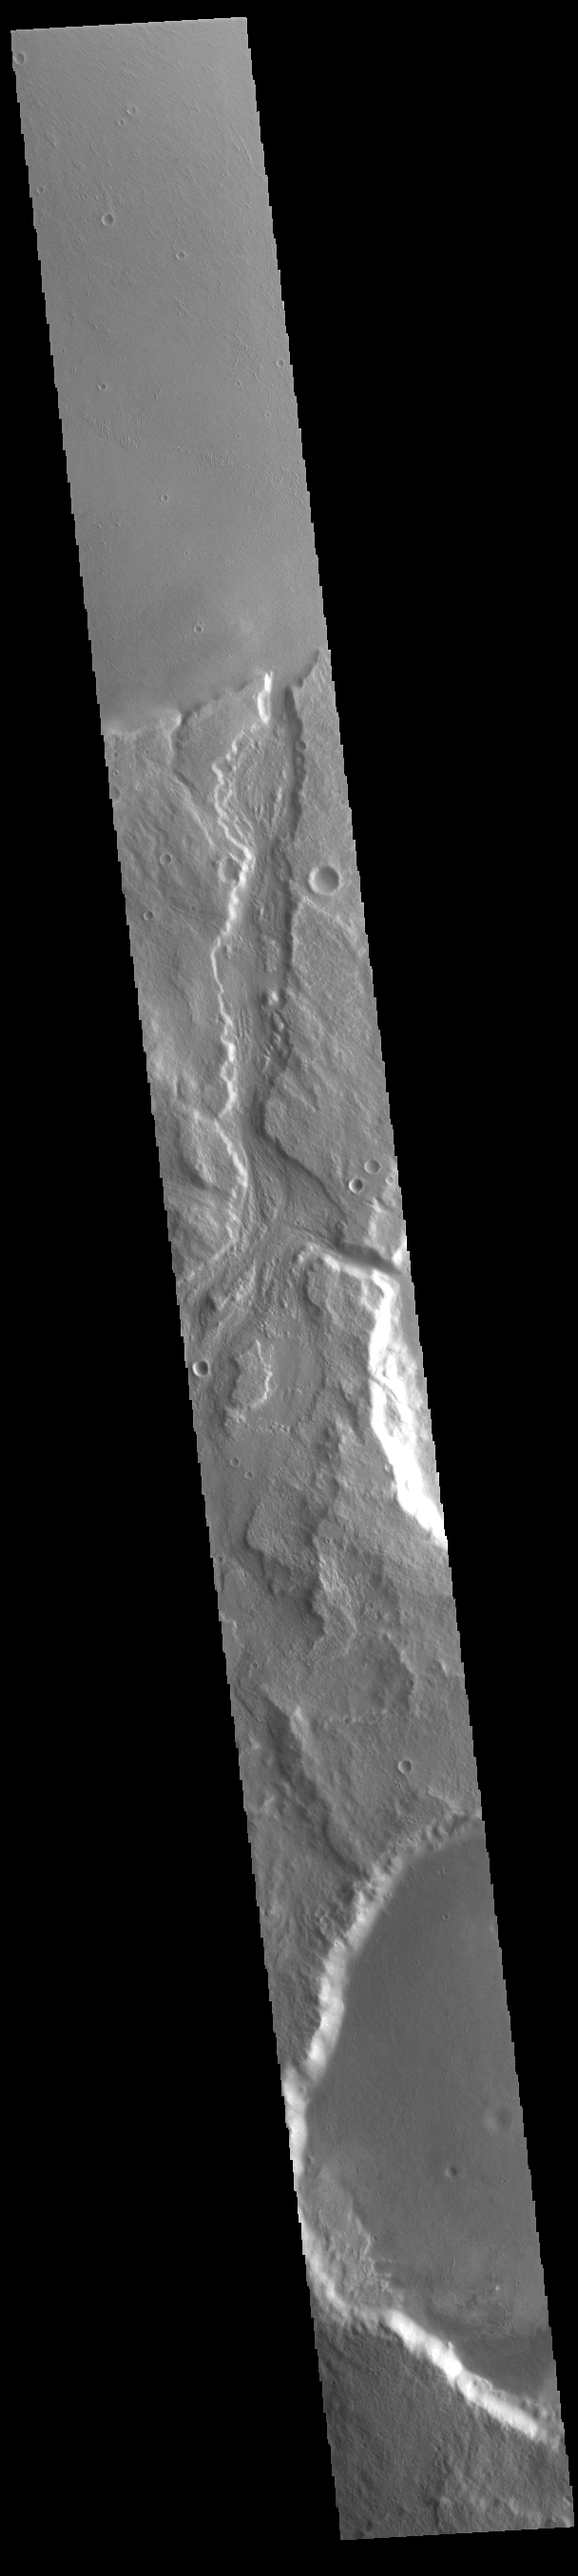

Padus Vallis

Today’s VIS image shows Padus Vallis (middle of image). Located east of Mangala Valles, Padus Vallis is just one of the many small channels that empty into the Medusa Fossae Formation region. Padus Vallis is 57 km (35 miles) long.

Credit: NASA/JPL-Caltech/ASU